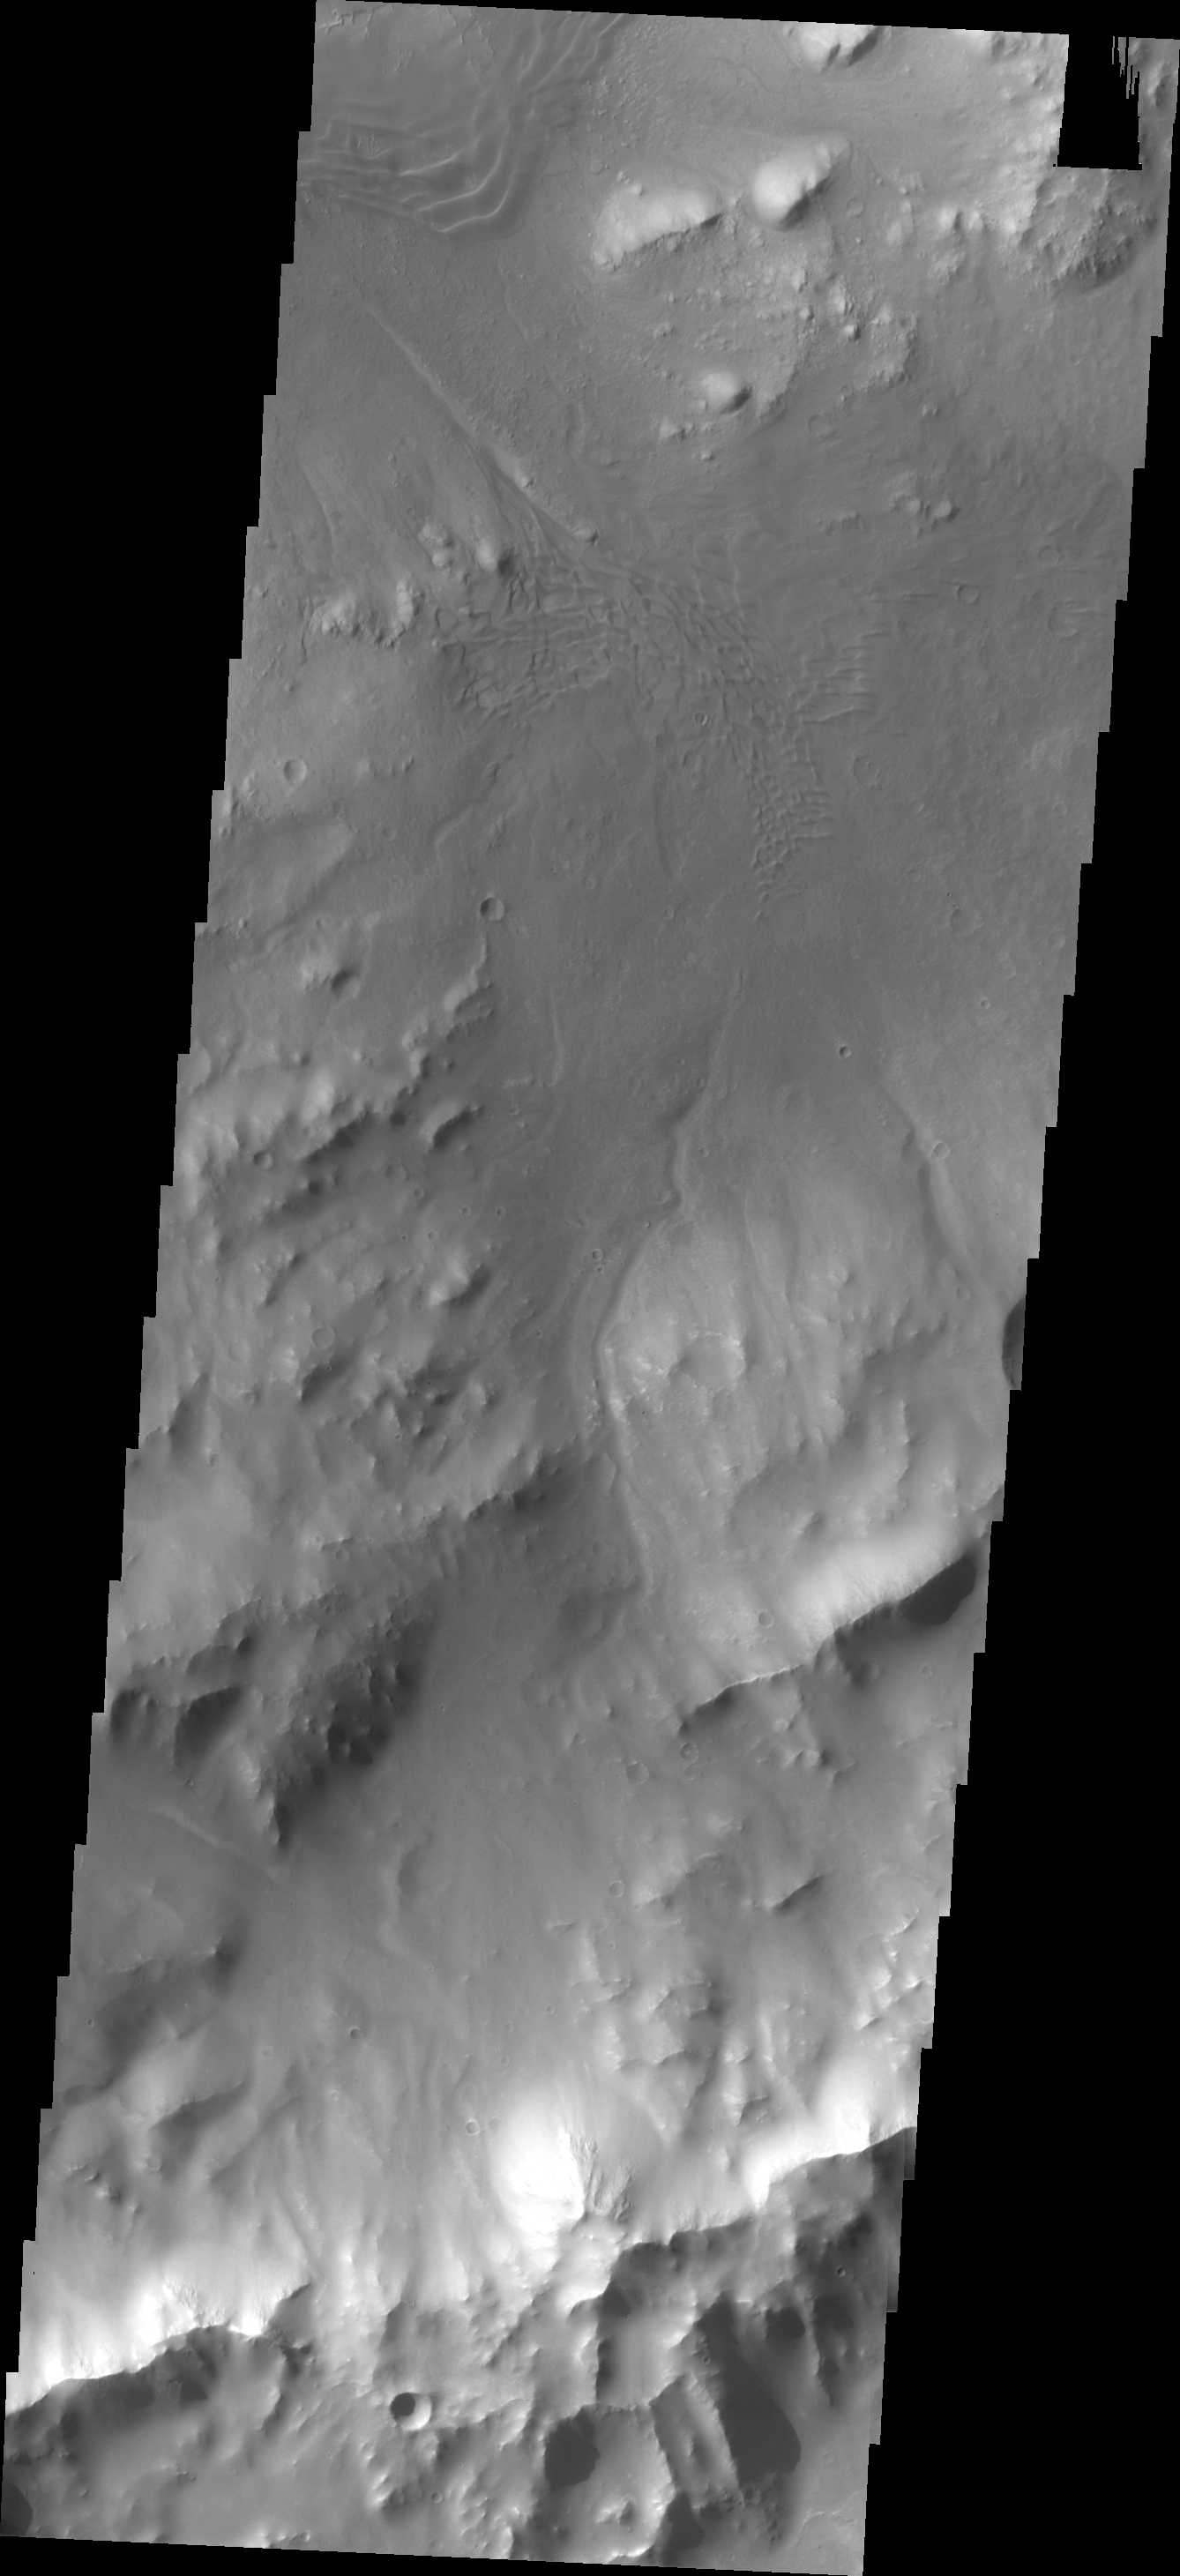

Images of Gale #33

During the month of April Mars will be in conjunction relative to the Earth. This means the Sun is in the line-of-sight between Earth and Mars, and communication between the two planets is almost impossible. For conjunction, the rovers and orbiting spacecraft at Mars continue to operate, but do not send the data to Earth. This recorded data will be sent to Earth when Mars moves away from the sun and the line-of-sight between Earth and Mars is reestablished. During conjunction the THEMIS image of the day will be a visual tour of Gale Crater, the location of the newest rover Curiosity.

This image shows the southeastern rim of Gale Crater. The large ridge at the bottom of the image is the top of the rim. This image shows a channel dissecting the rim as well as two dune fields (center of image and top left) that occur along the path of the channel. This is our final Gale Crater image.

Credit: NASA/JPL-Caltech/ASU